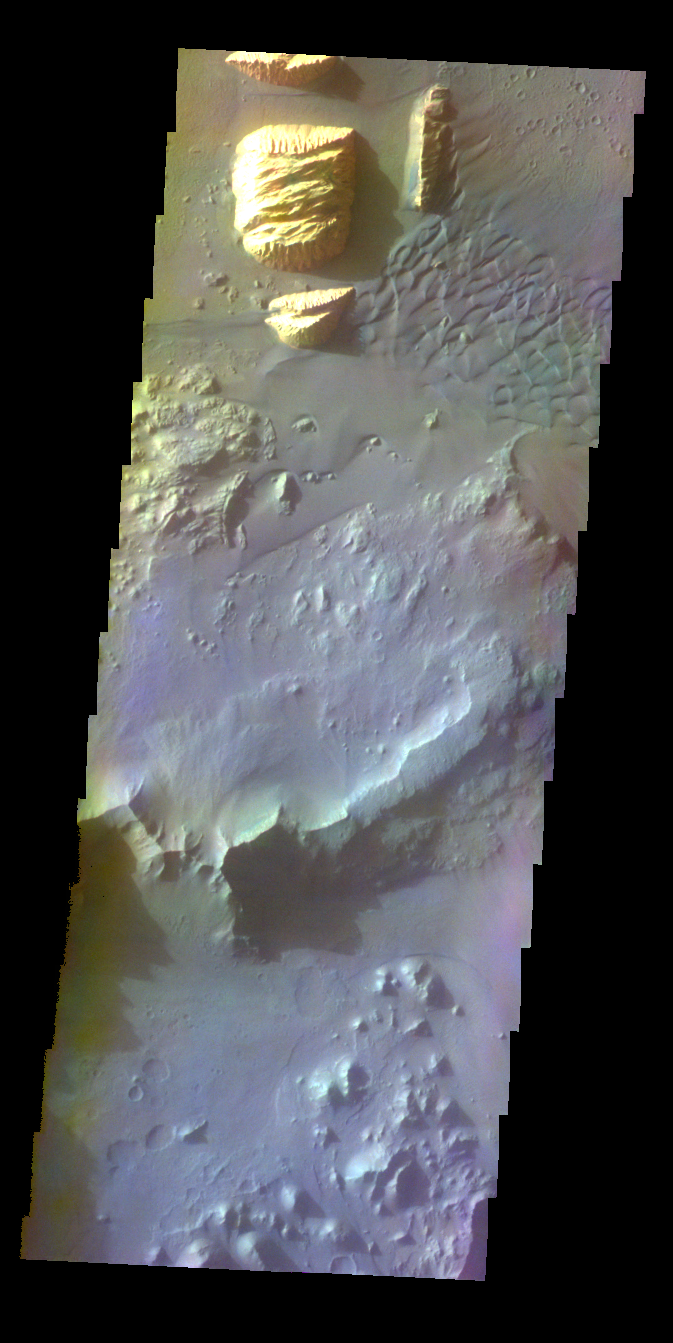

Ganges Chasma – False Color

The THEMIS VIS camera contains 5 filters. The data from different filters can be combined in multiple ways to create a false color image. These false color images may reveal subtle variations of the surface not easily identified in a single band image. Today’s false color image shows part of Ganges Chasma.

Credit: NASA/JPL-Caltech/ASU